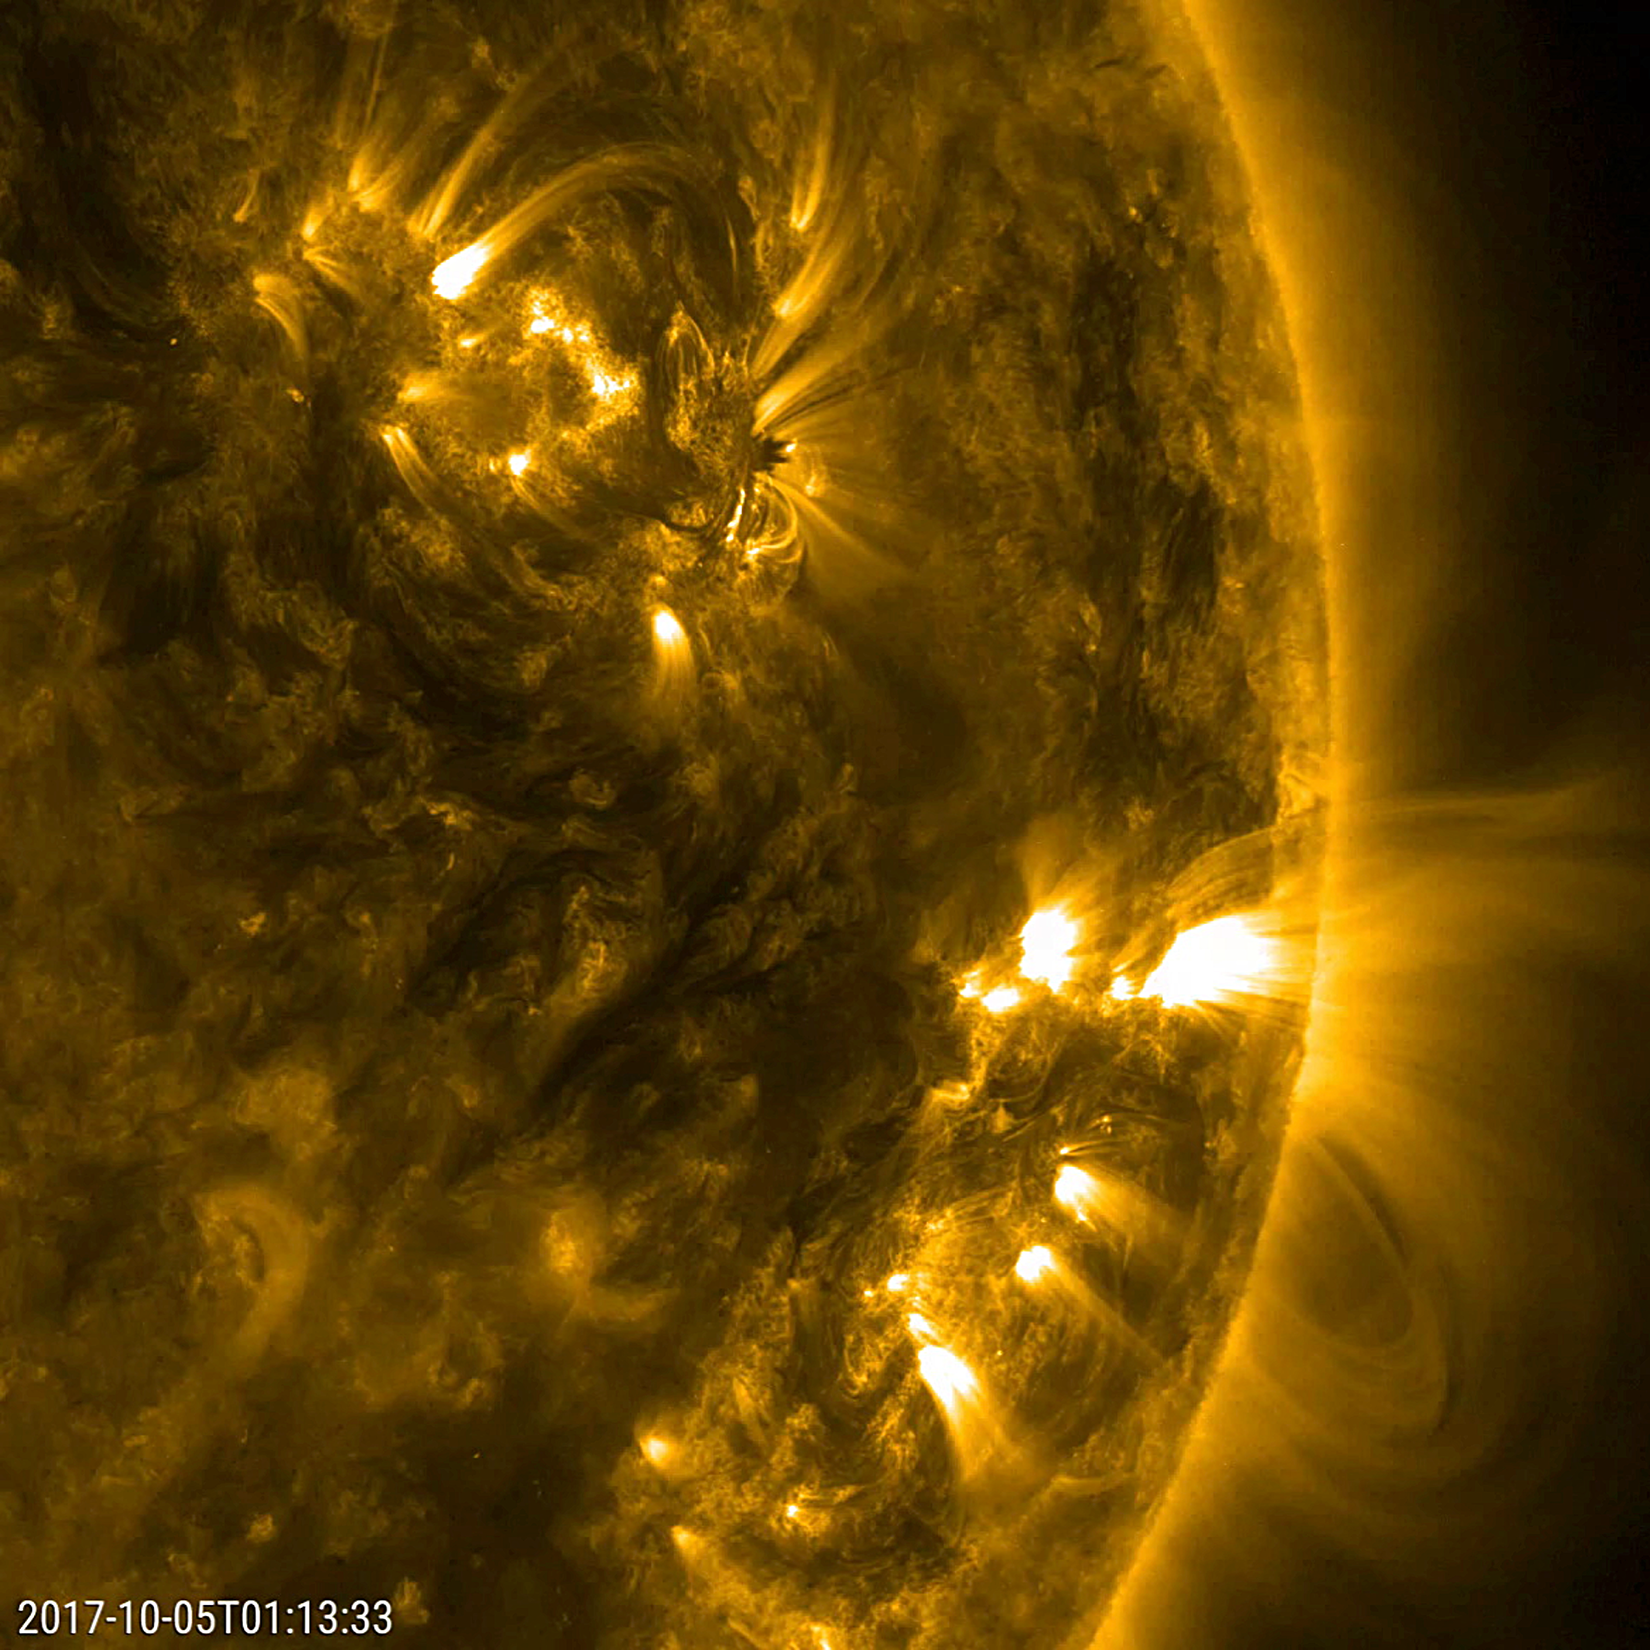

Dynamic Duo

This close-up video clip shows a pair of active regions (the brighter areas) move and change as they rotate with the sun over just a 17-hour period (Oct. 4-5, 2017). They were observed in a wavelength of extreme ultraviolet light that reveals plasma heated to over a million degrees. The arches above the regions consist of charge particles spinning along and revealing magnetic field lines. Each one shows a few minor bursts of material none of them were serious.

Movies
PIA22039_Dynamo_Duo_big.mp4
PIA22039_Dynamo_Duo_sm.mp4

SDO is managed by NASA’s Goddard Space Flight Center, Greenbelt, Maryland, for NASA’s Science Mission Directorate, Washington. Its Atmosphere Imaging Assembly was built by the Lockheed Martin Solar Astrophysics Laboratory (LMSAL), Palo Alto, California.

Credit: NASA/GSFC/Solar Dynamics Observatory